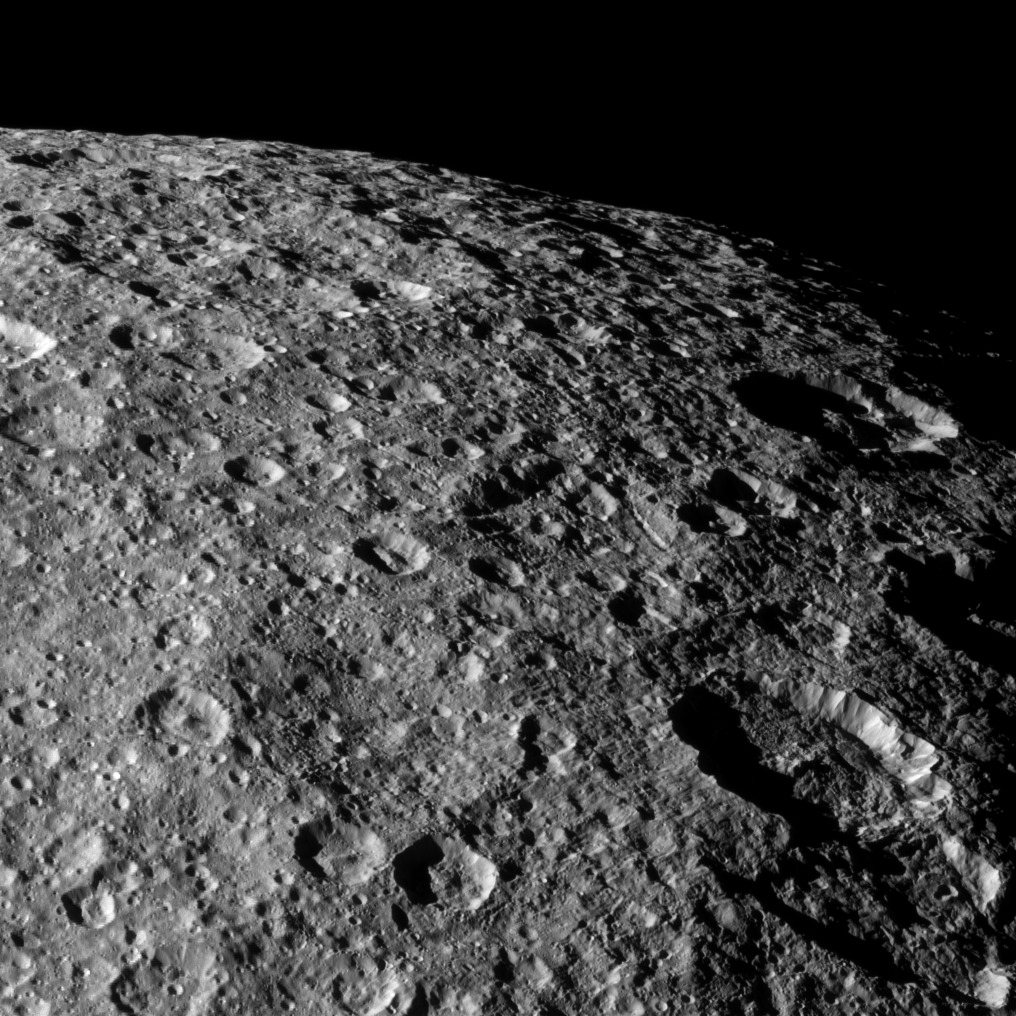

Bombarded Rhea

Cassini looks over the heavily cratered surface of Rhea during the spacecraft’s flyby of the moon on March 10, 2012.

See PIA08909 and PIA06553 to learn more about the impacts that have shaped the surface of Rhea (949 miles, or 1,528 kilometers across). This view is centered on terrain at 58 degrees north latitude, 84 degrees west longitude on Rhea.

The image was taken in visible light with the Cassini spacecraft narrow-angle camera. The view was obtained at a distance of approximately 27,000 miles (43,000 kilometers) from Rhea and at a Sun-Rhea-spacecraft, or phase, angle of 67 degrees. Image scale is 827 feet (252 meters) per pixel.

The Cassini-Huygens mission is a cooperative project of NASA, the European Space Agency and the Italian Space Agency. The Jet Propulsion Laboratory, a division of the California Institute of Technology in Pasadena, manages the mission for NASA’s Science Mission Directorate, Washington, D.C. The Cassini orbiter and its two onboard cameras were designed, developed and assembled at JPL. The imaging operations center is based at the Space Science Institute in Boulder, Colo.

Credit: NASA/JPL-Caltech/Space Science Institute